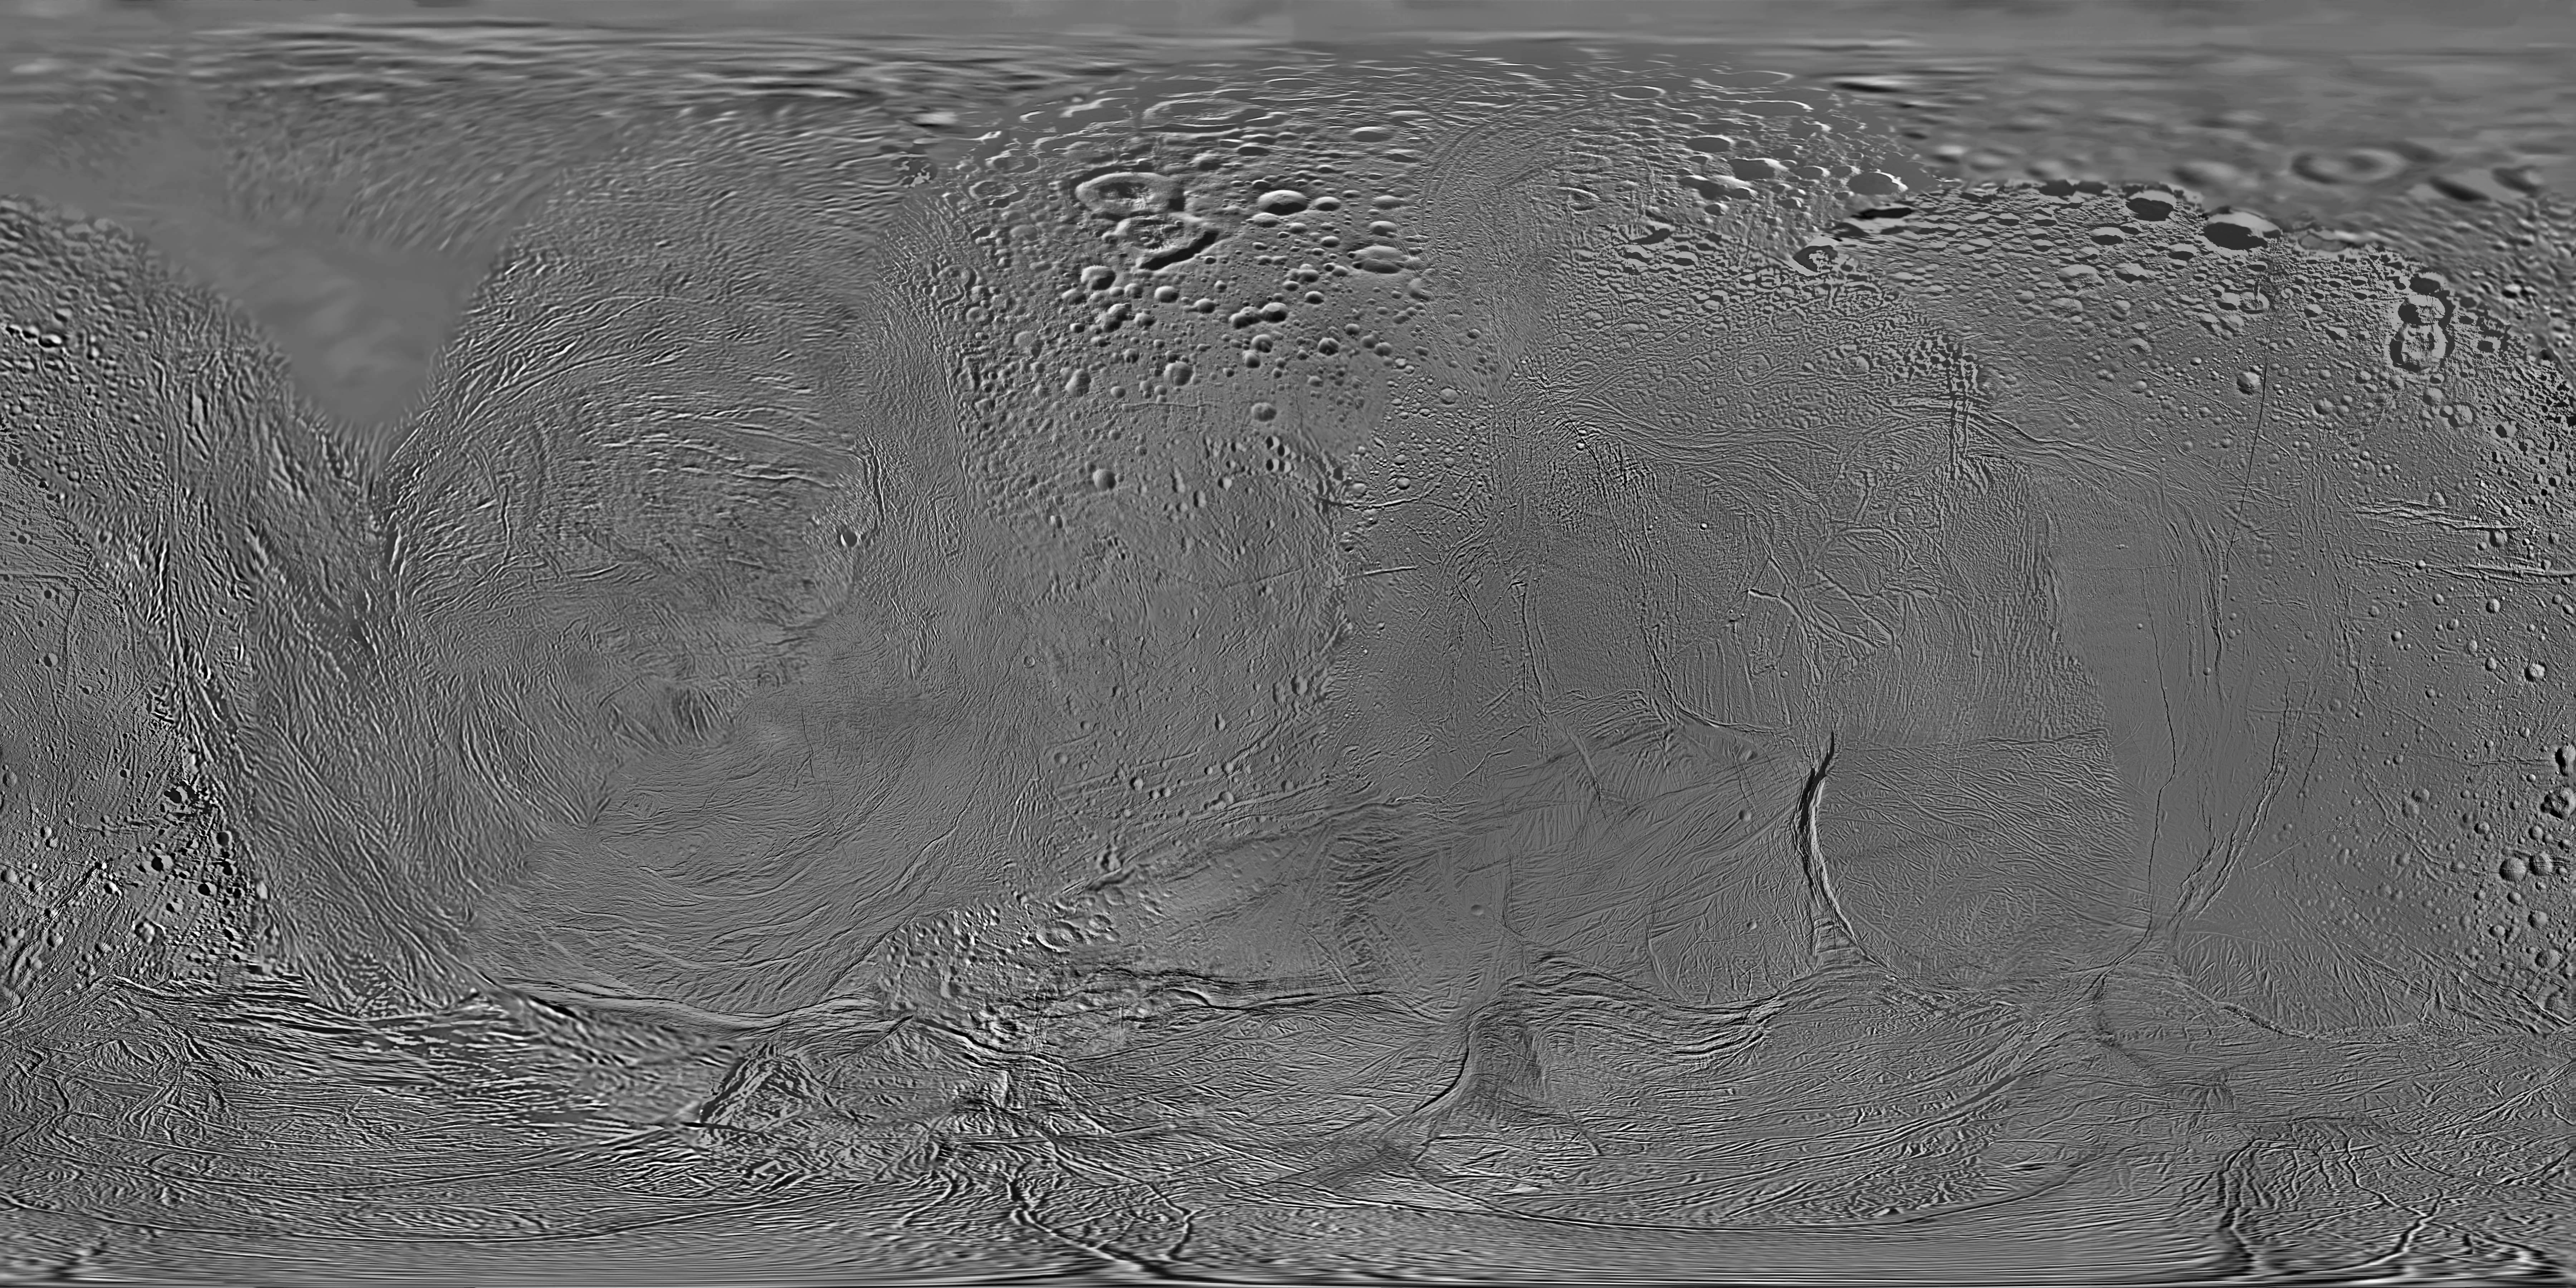

Map of Enceladus – February 2010

This mosaic shows an updated global map of Saturn’s icy moon Enceladus, created using images taken during Cassini spacecraft flybys. The map incorporates new images taken during flybys in October and November 2009.

This map is an update to the version released in October 2009 (see PIA11680). Like other recent Enceladus global maps, this mosaic was shifted by 3.5 degrees to the west, compared to 2006 versions, to be consistent with the International Astronomical Union longitude definition for Enceladus.

The so-called “tiger stripe” features that have captivated Cassini scientists can be seen distorted by the projection method in the lower middle left and lower middle right of the image.

This map contains just one image from NASA’s Voyager 2 spacecraft, which visited Enceladus more than 25 years ago. That image fills in the top left of the map from 90 degrees north down to as low as 50 degrees north in places. Other parts of the map include low-resolution Cassini Imaging Science Subsystem images.

The map is an equidistant (simple cylindrical) projection and has a scale of 110 meters (360 feet) per pixel at the equator. The mean radius of Enceladus used for projection of this map is 252 kilometers (157 miles).

The Cassini-Huygens mission is a cooperative project of NASA, the European Space Agency and the Italian Space Agency. The Jet Propulsion Laboratory, a division of the California Institute of Technology in Pasadena, manages the mission for NASA’s Science Mission Directorate, Washington, D.C. The Cassini orbiter and its two onboard cameras were designed, developed and assembled at JPL. The imaging operations center is based at the Space Science Institute in Boulder, Colo.

Credit: NASA/JPL/Space Science Institute